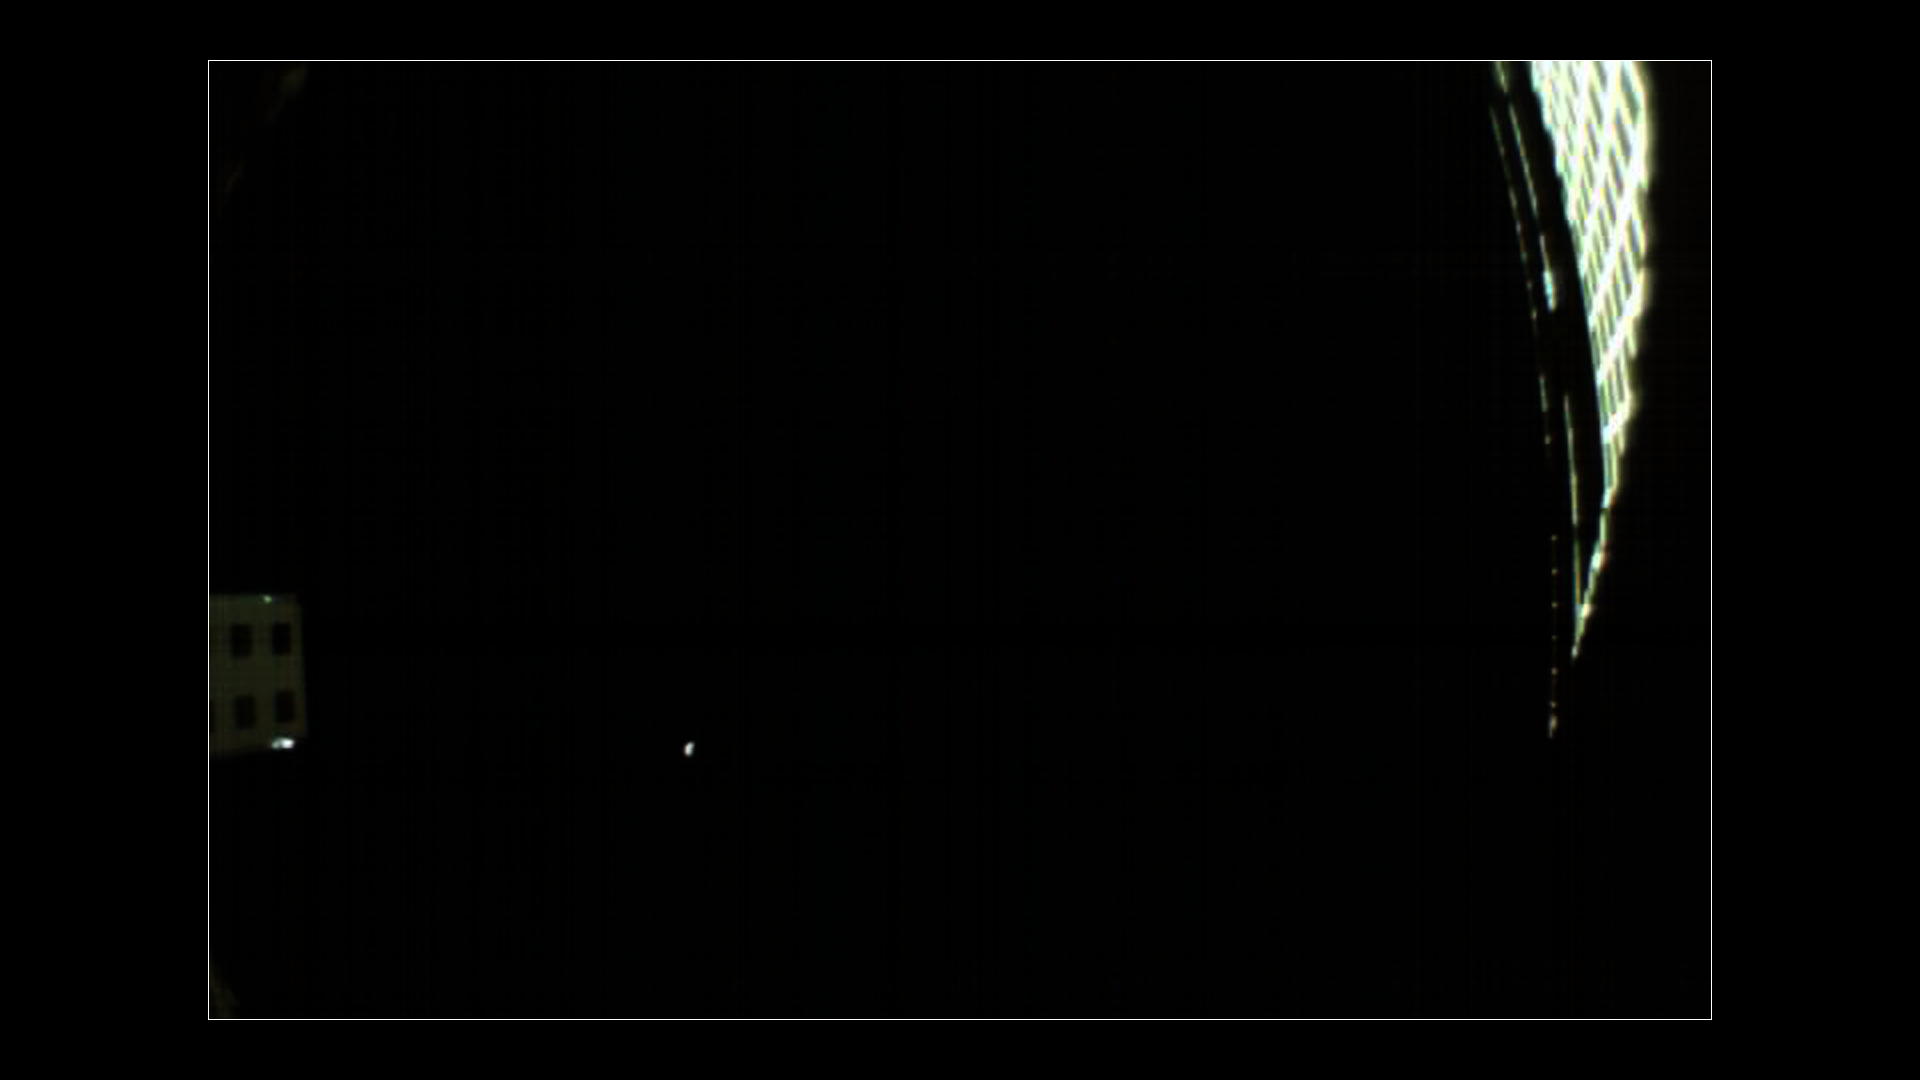

Two Days Till Mars for MarCO

Annotated Image

NASA’s twin MarCO spacecraft are scheduled to make a flyby of Mars on Nov. 26. On Nov. 24, a wide-angle camera on MarCO-B took this picture of the Red Planet, which appears as a small, grey dot in the lower left quadrant of the image. On the right side of the image is the spacecraft’s high-gain antenna. On the left side is the high-gain antenna feed, as well as part of the spacecraft’s thermal blanket.

MarCO-B was approximately 310,000 miles (500,000 km) away from Mars at the time. Mars is actually only about 3 pixels wide in this image, but because of blurring it appears larger.

An annotated version of this image notes the location of Mars, the high-gain antenna, high-gain antenna feed and thermal blanket.

Each about the size of a briefcase, the MarCO spacecraft are CubeSats, or small satellites built from standardized units that are 4 inches (10 cm) square. (Each MarCO satellite consists of six CubeSat units.) The MarCOs are the first CubeSats to reach deep space, and were the first CubeSats to photograph Mars.

The MarCO and InSight projects are managed for NASA’s Science Mission Directorate, Washington, by JPL, a division of the California Institute of Technology, Pasadena.

Credit: NASA/JPL-Caltech